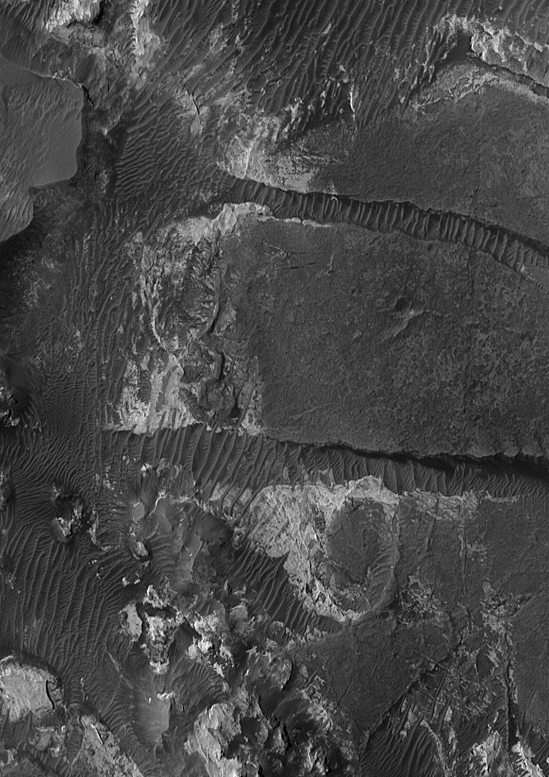

Ripples and Rocks

26 February 2005
This Mars Global Surveyor (MGS) Orbiter Camera (MOC) image shows light-toned sedimentary rock outcrops and large dark-toned, windblown ripples in Aram Chaos.

Location near: 3.0°N, 20.9°W
Image width: ~3 km (~1.9 mi)
Illumination from: upper left
Season: Northern Summer

Credit: NASA/JPL/Malin Space Science Systems